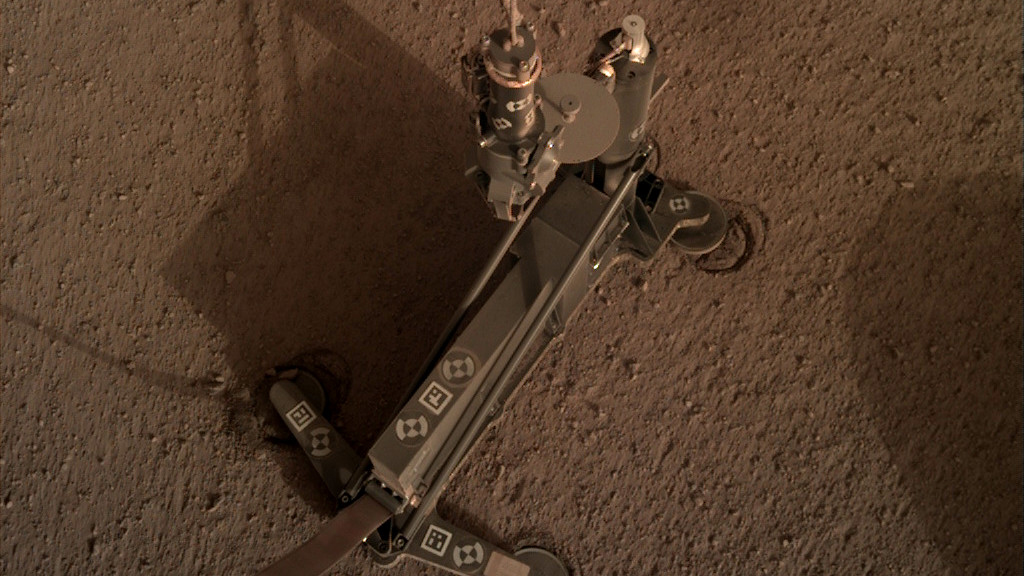

Signs of the Heat Probe Shifting on Mars

The support structure of the Heat Flow and Physical Properties Package (HP3) instrument moved slightly during hammering, as indicated by the circular “footprints” that can be seen around the instrument’s footpads.

These marks indicate the instrument’s self-hammering mole wasn’t digging as expected. This image was taken on March 4, 2019 (the 94th Martian day, or sol, of the mission).

JPL manages InSight for NASA’s Science Mission Directorate. InSight is part of NASA’s Discovery Program, managed by the agency’s Marshall Space Flight Center in Huntsville, Alabama. Lockheed Martin Space in Denver built the InSight spacecraft, including its cruise stage and lander, and supports spacecraft operations for the mission.

A number of European partners, including France’s Centre National d’Études Spatiales (CNES) and the German Aerospace Center (DLR), are supporting the InSight mission. CNES provided the Seismic Experiment for Interior Structure (SEIS) instrument to NASA, with the principal investigator at IPGP (Institut de Physique du Globe de Paris). Significant contributions for SEIS came from IPGP; the Max Planck Institute for Solar System Research (MPS) in Germany; the Swiss Federal Institute of Technology (ETH Zurich) in Switzerland; Imperial College London and Oxford University in the United Kingdom; and JPL. DLR provided the Heat Flow and Physical Properties Package (HP3) instrument, with significant contributions from the Space Research Center (CBK) of the Polish Academy of Sciences and Astronika in Poland. Spain’s Centro de Astrobiología (CAB) supplied the temperature and wind sensors.

Credit: NASA/JPL-Caltech